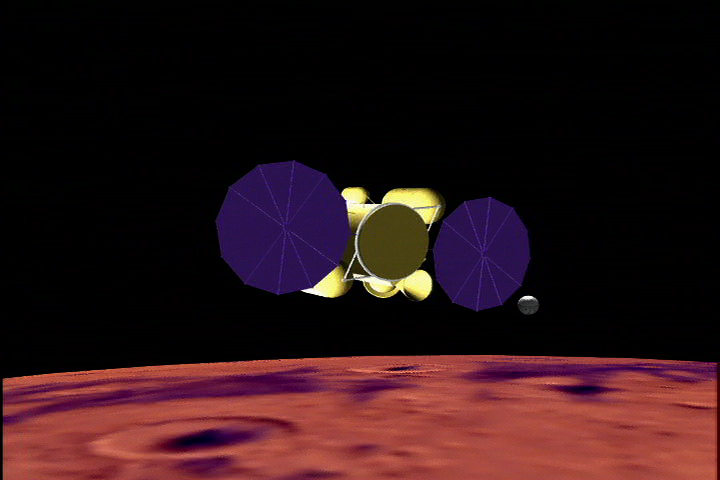

Roundtrip Ticket To Mars

This artist’s concept shows the proposed Mars sample return mission above the red planet. The mission concept shown here has a potential launch date of 2013.

Credit: NASA/JPL